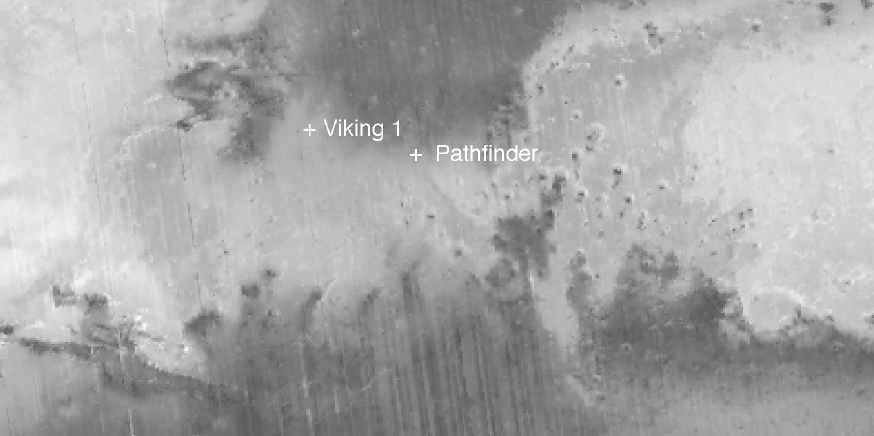

New Views of Mars from the Thermal Emission Spectrometer Instrument

During the first 1500 orbits (March through August, 1999) of the Mars Global Surveyor (MGS) mapping mission the Thermal Emission Spectrometer (TES) instrument has been measuring the surface brightness (albedo) of Mars. In this figure of all of the TES data acquired during that period have been combined to produce a detailed image of the Martian surface. The region shown includes the equatorial region of Mars where both the Pathfinder and Viking 1 spacecraft landed. The dark regions are areas swept free of dust by the Martian winds, whereas the brighter regions are areas of dust accumulation.

These bright and dark markings are known to change over time as the Martian winds move dust and sand across the surface. The TES measurements are providing a means of tracking these changes in very precise manner. Note that the Pathfinder landing site is located near the boundary between bright and dark regions and that the landing site is located in a region of modest dust accumulation.

The TES instrument was built by Raytheon Santa Barbara Remote Sensing and is operated at Arizona State University as part of NASA’s Mars Global Surveyor mission. The MGS mission is managed by the Jet Propulsion Laboratory in Pasadena, CA and operated in conjunction with Lockheed Martin Astronautics in Denver, CO.

Credit: NASA/JPL/ASU